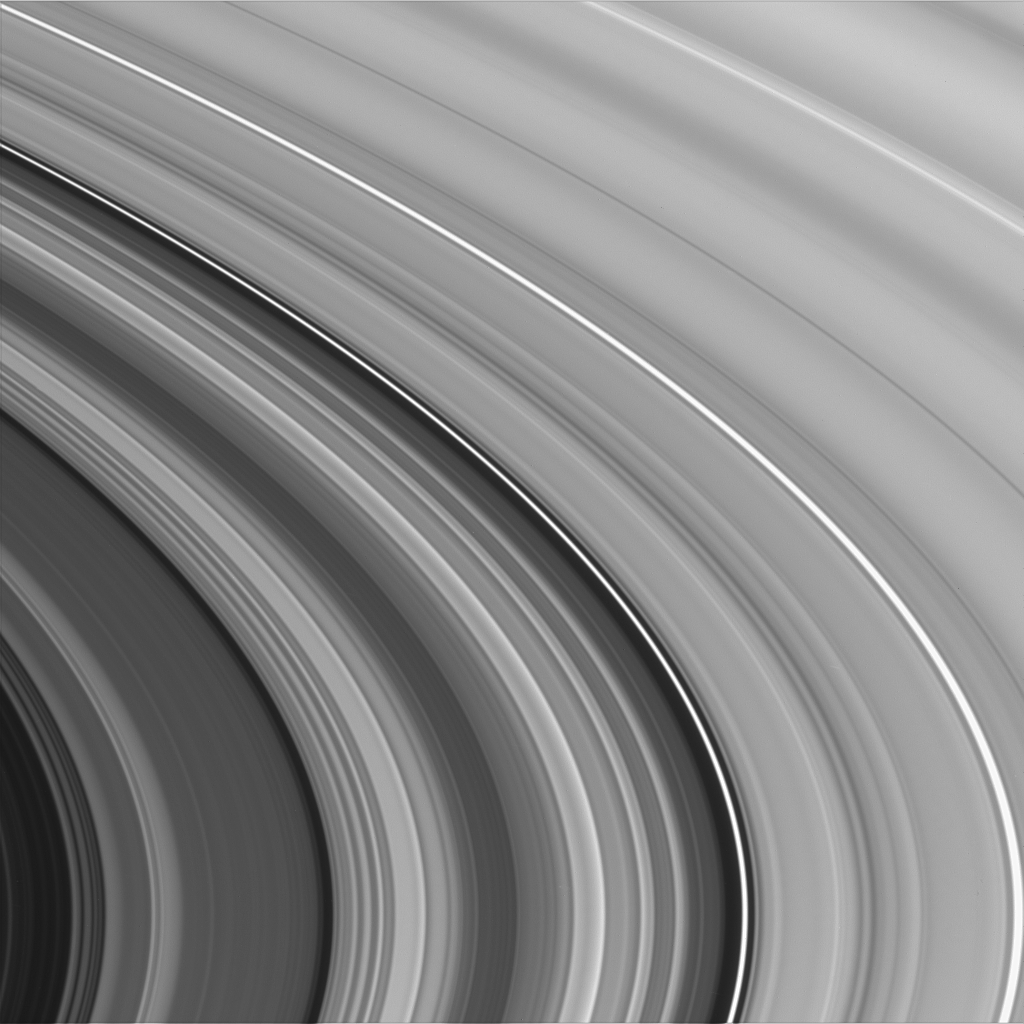

Intricate C Ring Details

Saturn’s inner C ring spreads across the field of view, showing the characteristic plateau and wave-like structure for which it is famed.

The center of this image shows an area approximately 75,000 kilometers (46,600 miles) from Saturn. The dark gap through the middle of the frame is the Colombo gap which houses the bright, narrow, eccentric Colombo ringlet, in resonance with the moon Titan.

The image was taken with the Cassini spacecraft narrow angle camera on Oct. 29, 2004, at a distance of about 842,000 (523,000 miles) from Saturn. The image scale is 4.7 kilometers (2.9 miles) per pixel.

The Cassini-Huygens mission is a cooperative project of NASA, the European Space Agency and the Italian Space Agency. The Jet Propulsion Laboratory, a division of the California Institute of Technology in Pasadena, manages the Cassini-Huygens mission for NASA’s Office of Space Science, Washington, D.C. The Cassini orbiter and its two onboard cameras, were designed, developed and assembled at JPL. The imaging team is based at the Space Science Institute, Boulder, Colo.

Credit: NASA/JPL/Space Science Institute